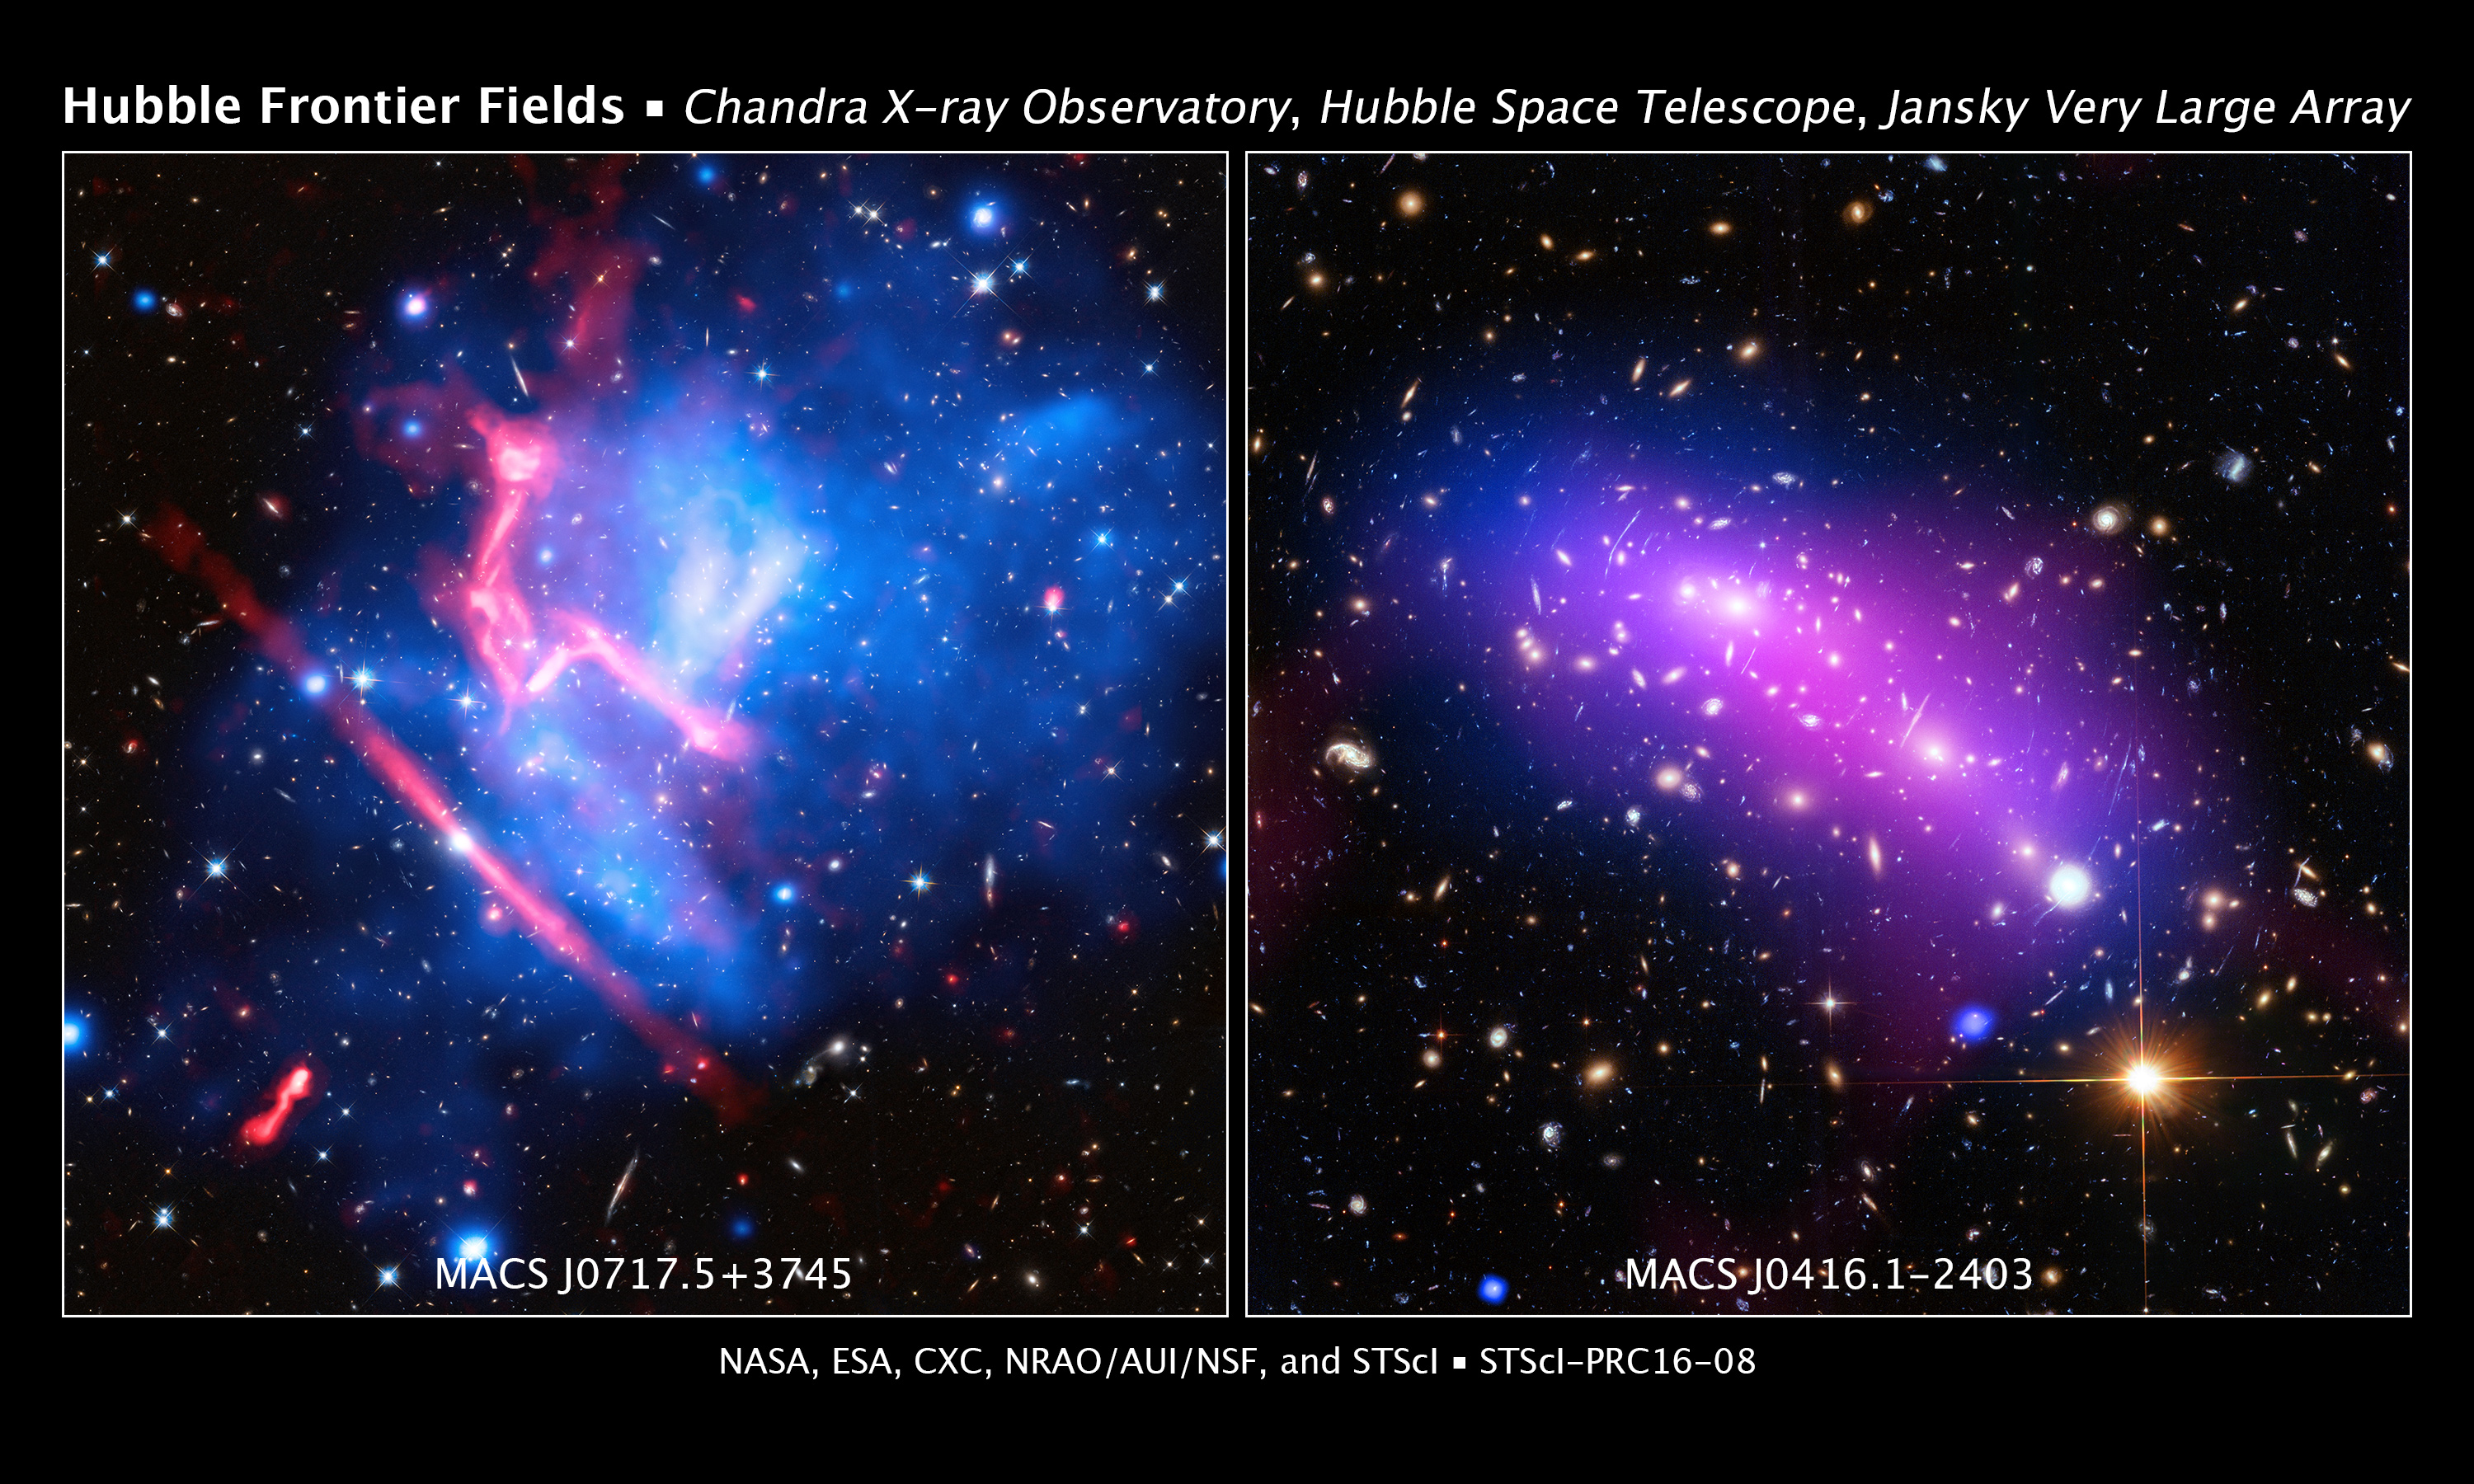

Galaxy Clusters MACS J0416.1-2403 and MACS J0717.5+3745 (Hubble, Chandra, and JVLA)

Two Frontier Fields galaxy clusters, MACS J0416.1-2403 (abbreviated MACS J0416) on the right panel and MACS J0717.5+3745 (MACS J0717 for short) on the left panel, are featured here in a pair of multiwavelength images.

Located about 4.3 billion light-years from Earth, MACS J0416 is a pair of colliding galaxy clusters that will eventually combine to form an even bigger cluster. MACS J0717, one of the most complex and distorted galaxy clusters known, is the site of a collision between four clusters. It is located about 5.4 billion light-years away from Earth.

These new images of MACS J0416 and MACS J0717 contain data from three different telescopes: NASA's Chandra X-ray Observatory (diffuse emission in blue), Hubble Space Telescope (red, green, and blue), and the National Science Foundation's Karl G. Jansky Very Large Array (diffuse emission in pink). Where the X-ray and radio emission overlap the image appears purple. Astronomers also used data from the Giant Metrewave Radio Telescope in India in studying the properties of MACS J0416.

The Chandra data show gas in the merging clusters with temperatures of millions of degrees. The Hubble data show galaxies in the clusters and other, more distant, galaxies lying behind the clusters. Some of these background galaxies are highly distorted because of gravitational lensing, the bending of light by massive objects. This effect can also magnify the light from these objects, enabling astronomers to study background galaxies that would otherwise be too faint to detect. Finally, the structures in the radio data trace enormous shock waves and turbulence. The shocks are similar to sonic booms, generated by the mergers of the clusters.

New results from multiwavelength studies of MACS J0416 and MACS J0717, described in two separate papers, are included below.

MACS J0416:

An open question for astronomers about MACS J0416 has been: Are we seeing a collision in these clusters that is about to happen or one that has already taken place? Until recently, scientists have been unable to distinguish between these two explanations. Now, the combined data from these various telescopes are providing new answers.

In MACS J0416 the dark matter (which leaves its gravitational imprint in the optical data) and the hot gas (detected by Chandra) line up well with each other. This suggests that the clusters have been caught before colliding. If the clusters were being observed after colliding the dark matter and hot gas should separate from each other, as seen in the famous colliding cluster system known as the Bullet Cluster.

The cluster in the upper left contains a compact core of hot gas, most easily seen in a specially processed image, and also shows evidence of a nearby cavity, or hole in the X-ray-emitting gas. The presence of these structures also suggests that a major collision has not occurred recently, otherwise these features would likely have been disrupted. Finally, the lack of sharp structures in the radio image provides more evidence that a collision has not yet occurred.

In the cluster located in the lower right, the observers have noted a sharp change in density on the southern edge of the cluster. This change in density is most likely caused by a collision between this cluster and a massive structure located further to the lower right.

MACS J0717:

In Jansky Very Large Array images of this cluster, seven gravitationally lensed sources are observed, all point sources or sources that are barely larger than points. This makes MACS J0717 the cluster with the highest number of known lensed radio sources. Two of these lensed sources are also detected in the Chandra image. The authors are only aware of two other lensed X-ray sources behind a galaxy cluster.

All of the lensed radio sources are galaxies located between 7.8 billion and 10.4 billion light-years away from Earth. The brightness of the galaxies at radio wavelengths shows that they contain stars forming at high rates. Without the amplification by lensing, some of these radio sources would be too faint to detect with typical radio observations. The two lensed X-ray sources detected in the Chandra images are likely active galactic nuclei (AGN) at the center of galaxies. AGN are compact, luminous sources powered by gas heated to millions of degrees as it falls toward supermassive black holes. These two X-ray sources would have been detected without lensing, but would have been two or three times fainter.

The large arcs of radio emission in MACS J0717 are very different from those in MACS J0416 because of shock waves arising from the multiple collisions occurring in the former object. The X-ray emission in MACS J0717 has more clumps because there are four clusters violently colliding.

Credit: NASA, ESA, CXC, NRAO/AUI/NSF, STScI, R. van Weeren (Harvard-Smithsonian Center for Astrophysics), and G. Ogrean (Stanford University); Acknowledgment: NASA, ESA, J. Lotz (STScI), and the HFF team